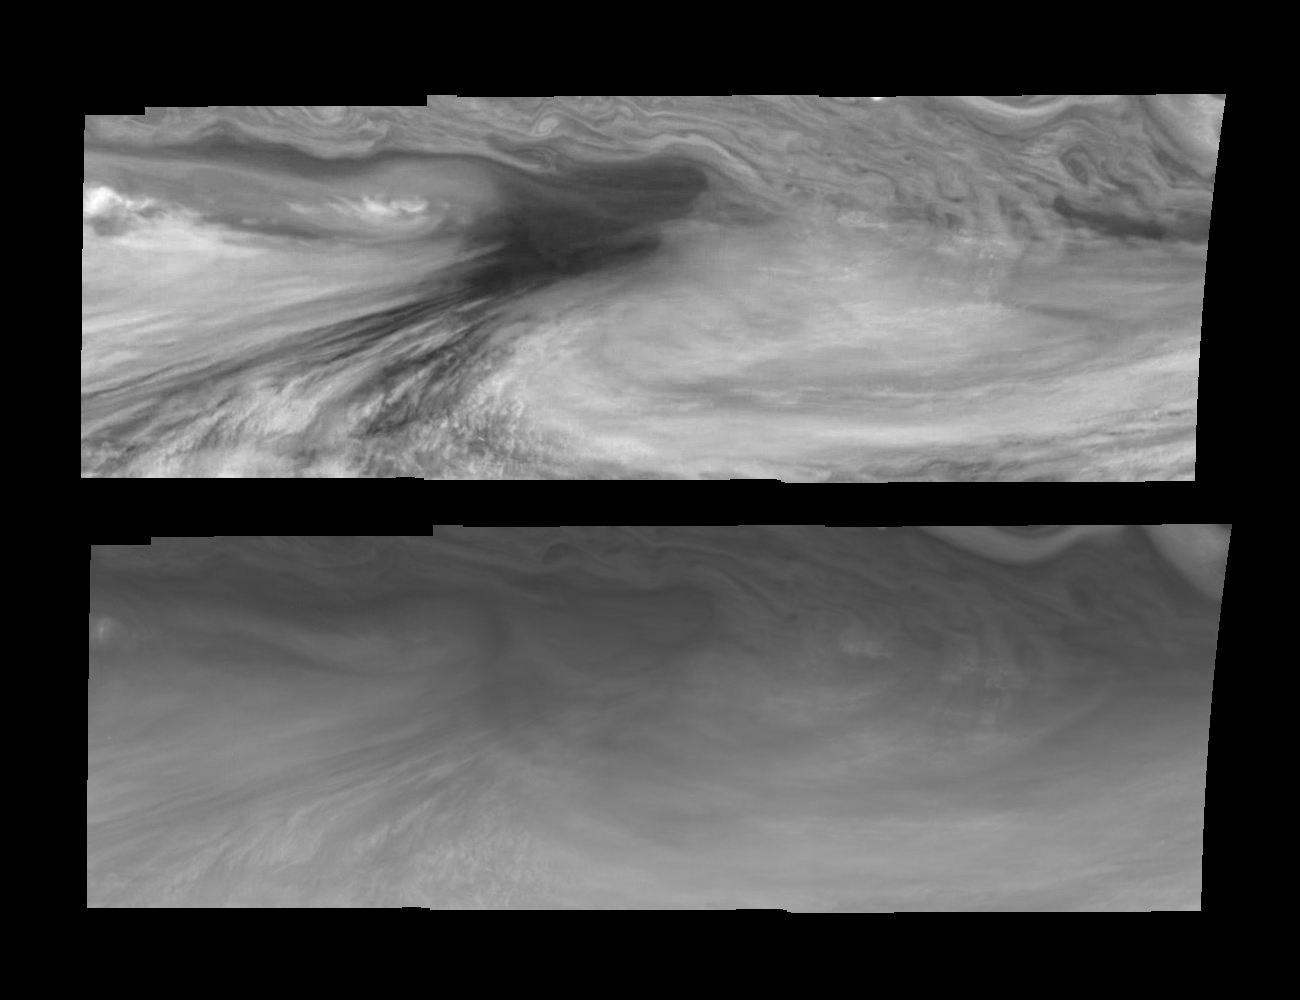

Jupiter’s Equatorial Region in the Near-Infrared and Violet (Time Set 2)

Mosaics of an equatorial “hotspot” on Jupiter at 756 nanometers (top) and 410 nanometers (bottom). The mosaics cover an area of 34,000 kilometers by 11,000 kilometers. The dark region near the center of each mosaic is an equatorial “hotspot” similar to the Galileo Probe entry site. These features are holes in the bright, reflective, equatorial cloud layer where warmer thermal emission from Jupiter’s deep atmosphere can pass through. The circulation patterns observed here along with the composition measurements from the Galileo Probe suggest that dry air may be converging and sinking over these regions, maintaining their cloud-free appearance.

The 756 nanometer (nm) near-infrared continuum filter shows the features of Jupiter’s main visible cloud deck. Light at 410 nm is affected by the sizes and compositions of cloud particles, as well as the trace chemicals that give Jupiter’s clouds their colors. Near-infrared continuum images are used to study cloud patterns and motions. Violet images contain additional information about cloud color and cloud particles.

North is at the top. The mosaics cover latitudes 1 to 10 degrees and are centered at longitude 336 degrees West. The smallest resolved features are tens of kilometers in size. These images were taken on December 17, 1996, at a range of 1.5 million kilometers by the Solid State Imaging system aboard NASA’s Galileo spacecraft.

The Jet Propulsion Laboratory, Pasadena, CA manages the mission for NASA’s Office of Space Science, Washington, DC.

Credit: NASA/JPL-Caltech